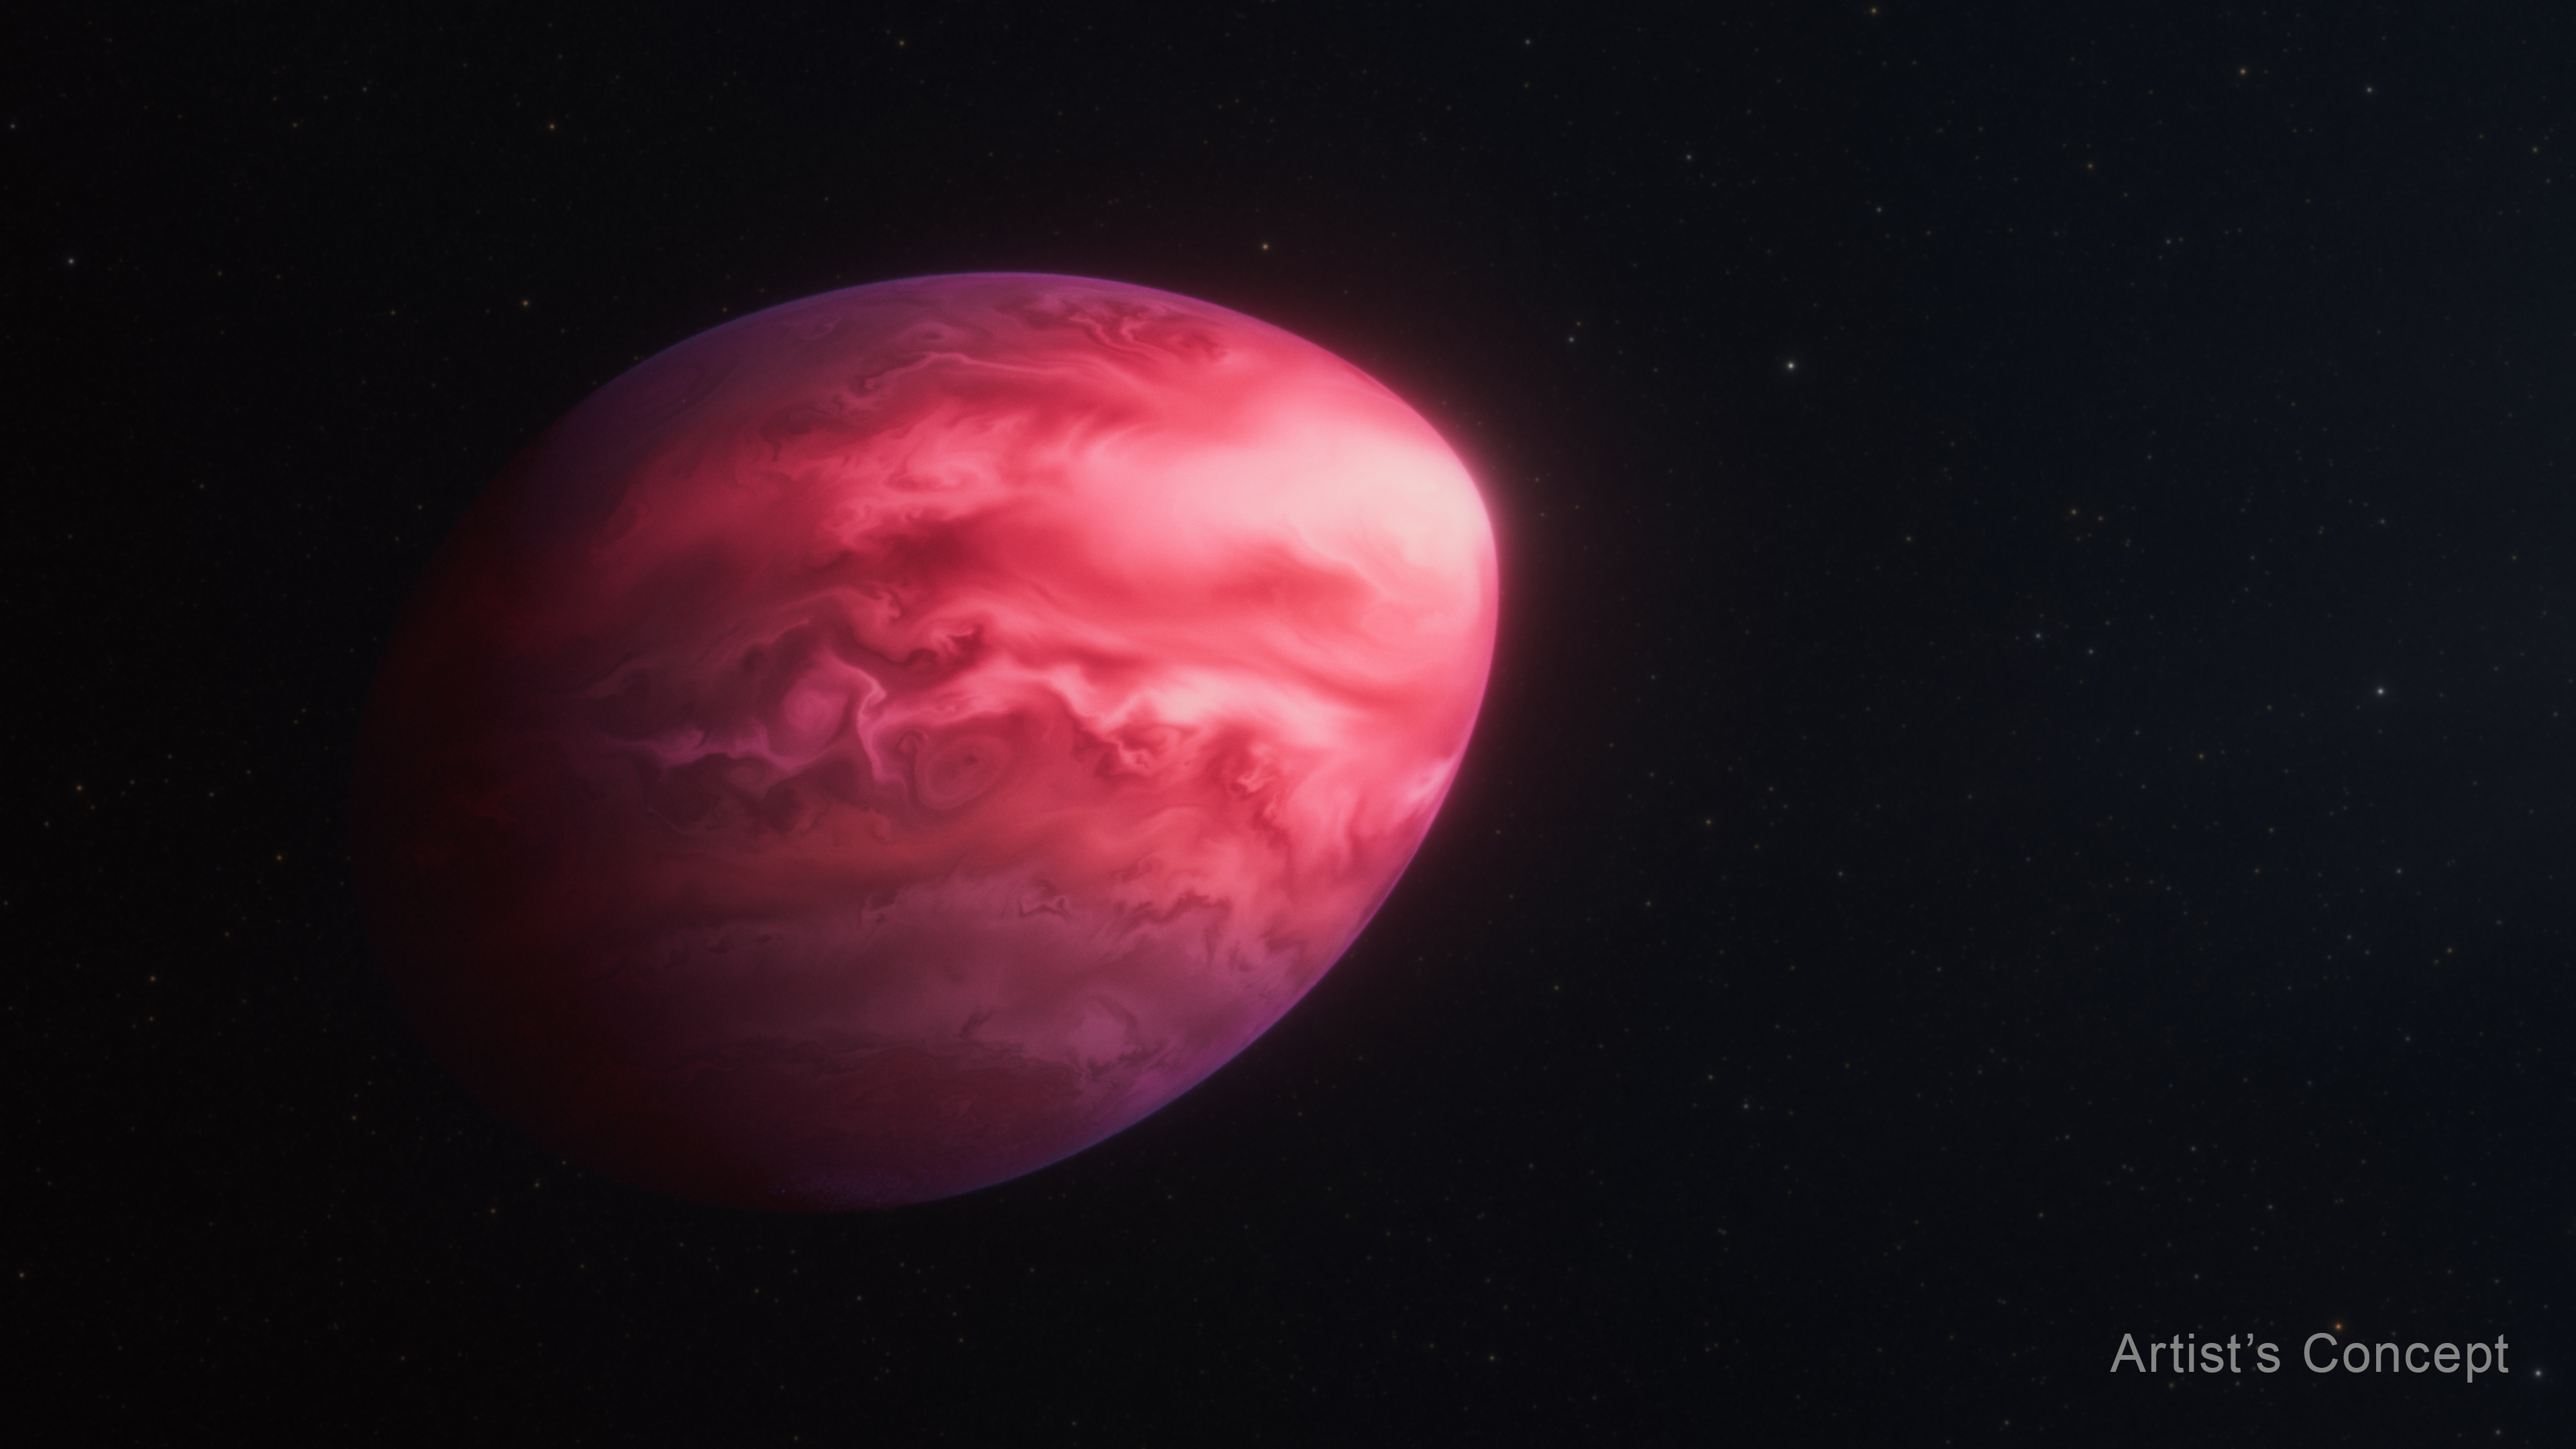

Exoplanet PSR J2322-2650b (Artist’s Concept)

This artist’s concept shows what the exoplanet PSR J2322-2650b, which orbits a pulsar, may look like. Because of its extremely tight orbit, the planet’s entire year — the time it takes to go around the pulsar — is just 7.8 hours. Gravitational forces from the much heavier pulsar are pulling the Jupiter-mass world into this bizarre lemon shape. This planet, studied with NASA’s James Webb Space Telescope, appears to have an exotic helium-and-carbon-dominated atmosphere unlike any ever seen before. Its atmospheric composition challenges current theories of how the planet may have formed.

Credit: Illustration: NASA, ESA, CSA, Ralf Crawford (STScI)